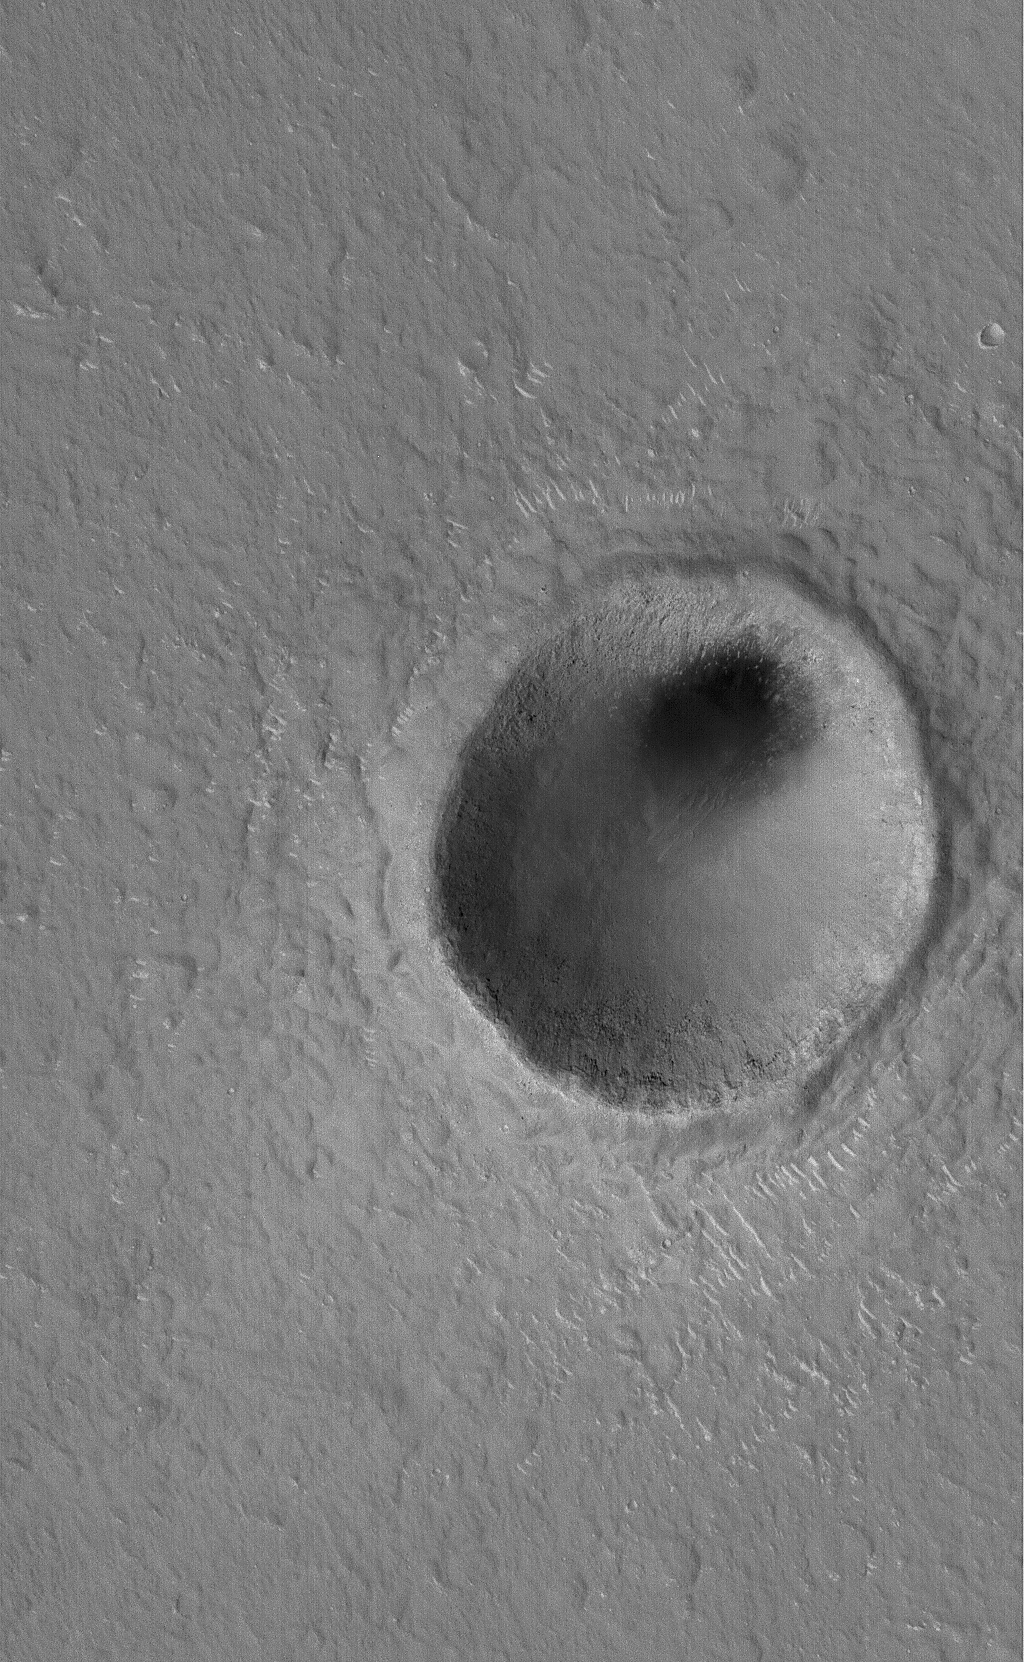

Hole in Ground

17 August 2006
This Mars Global Surveyor (MGS) Mars Orbiter Camera (MOC) image shows a modest-sized meteor impact crater in the Elysium Planitia region of Mars. The dark spot inside the crater is, most likely, a patch of windblown sand and silt. This crater is nearly twice the size of the famous Meteor Crater in northern Arizona in North America.

Location near: 31.8°N, 243.4°W
Image width: ~3 km (~1.9 mi)
Illumination from: lower left
Season: Northern Spring

Credit: NASA/JPL/Malin Space Science Systems